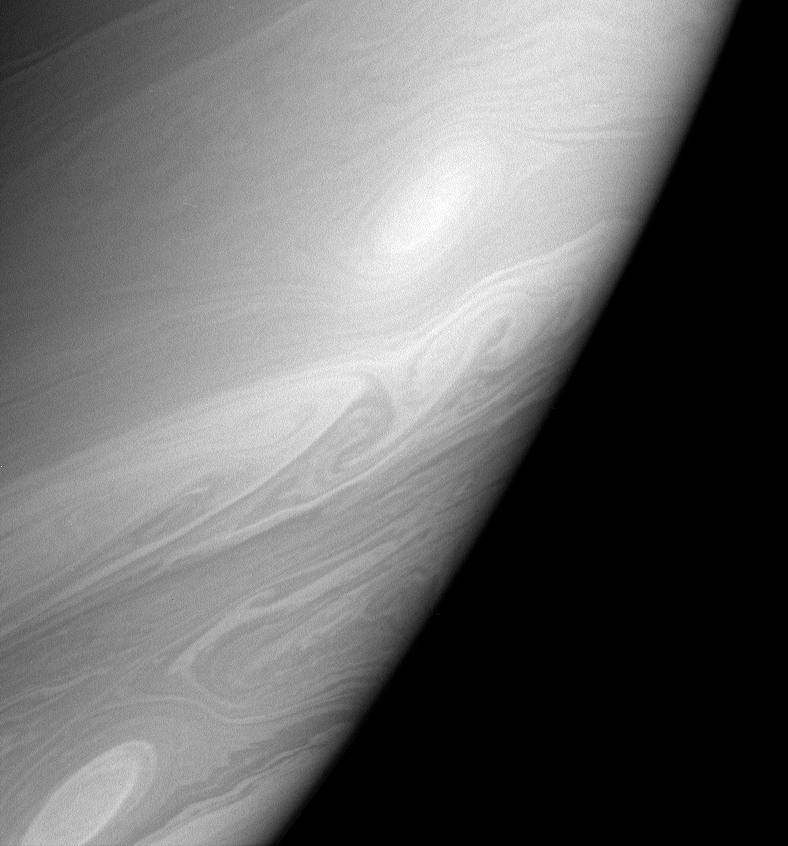

Psychedelic Saturn

Streamers, swirls and vortices roll across the dynamic face of Saturn.

Unlike Earth, where most of the weather is driven by the Sun, Saturn’s storms and circulation are driven in part by internal heating. Amazingly, the planet is still contracting (ever so slightly) from its formation, more than 4.5 billion years ago. This gravitational contraction liberates energy in the form of heat.

The image was taken in polarized infrared light with the Cassini spacecraft narrow-angle camera on March 7, 2006, at a distance of approximately 2.9 million kilometers (1.8 million miles) from Saturn. The image scale is 17 kilometers (10 miles) per pixel.

The Cassini-Huygens mission is a cooperative project of NASA, the European Space Agency and the Italian Space Agency. The Jet Propulsion Laboratory, a division of the California Institute of Technology in Pasadena, manages the mission for NASA’s Science Mission Directorate, Washington, D.C. The Cassini orbiter and its two onboard cameras were designed, developed and assembled at JPL. The imaging operations center is based at the Space Science Institute in Boulder, Colo.

Credit: NASA/JPL/Space Science Institute